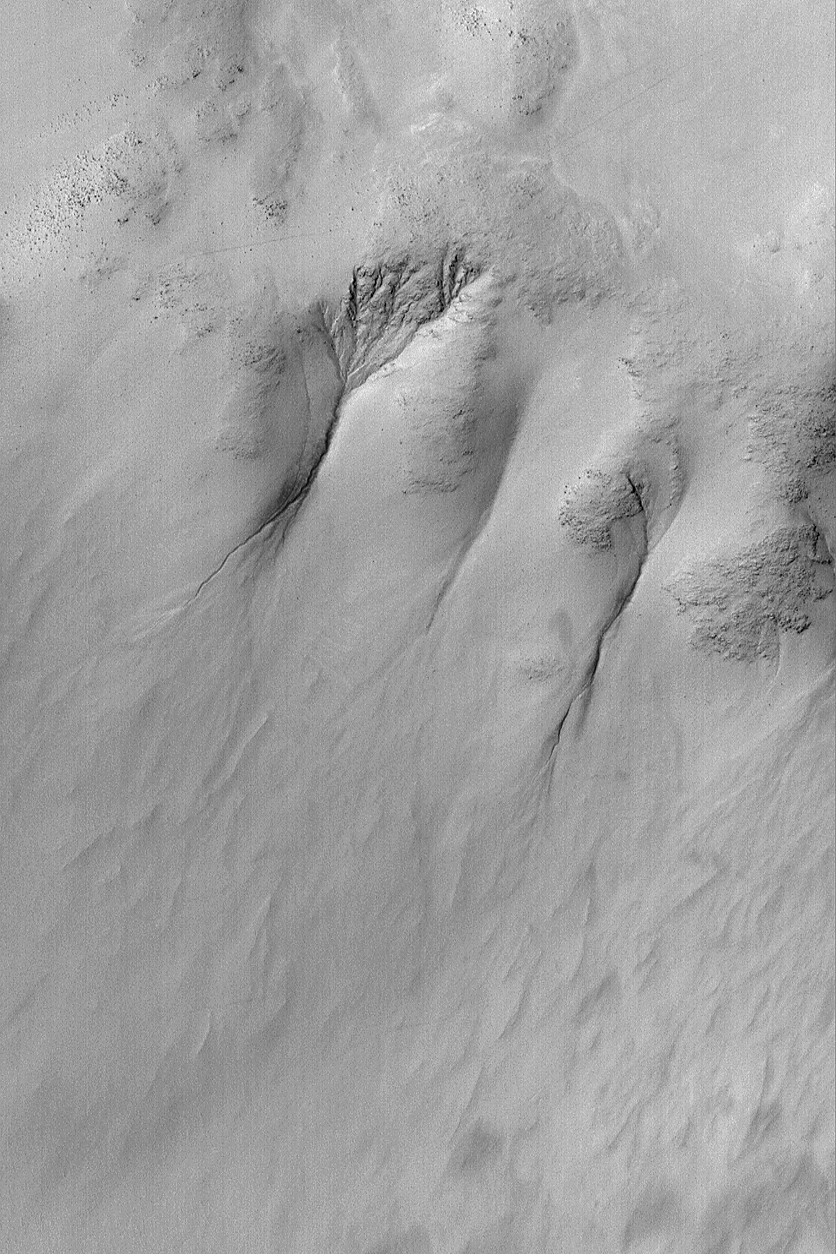

Gullies in Galle

25 December 2003
This Mars Global Surveyor (MGS) Mars Orbiter Camera (MOC) image shows gullies carved into a slope in southern Galle Crater, east of Argyre Planitia. These may have been carved by a liquid such as water. The slopes are part of the inner ring of rocky mountains uplifted by the asteroid or comet impact that formed Galle Crater. The crater is extremely ancient; the gullies are much more recent landforms. The picture is located near 51.8°S, 31.2°W, and covers an area 3 km (1.9 mi) wide. Sunlight illuminates the scene from the upper left.

Credit: NASA/JPL/Malin Space Science Systems